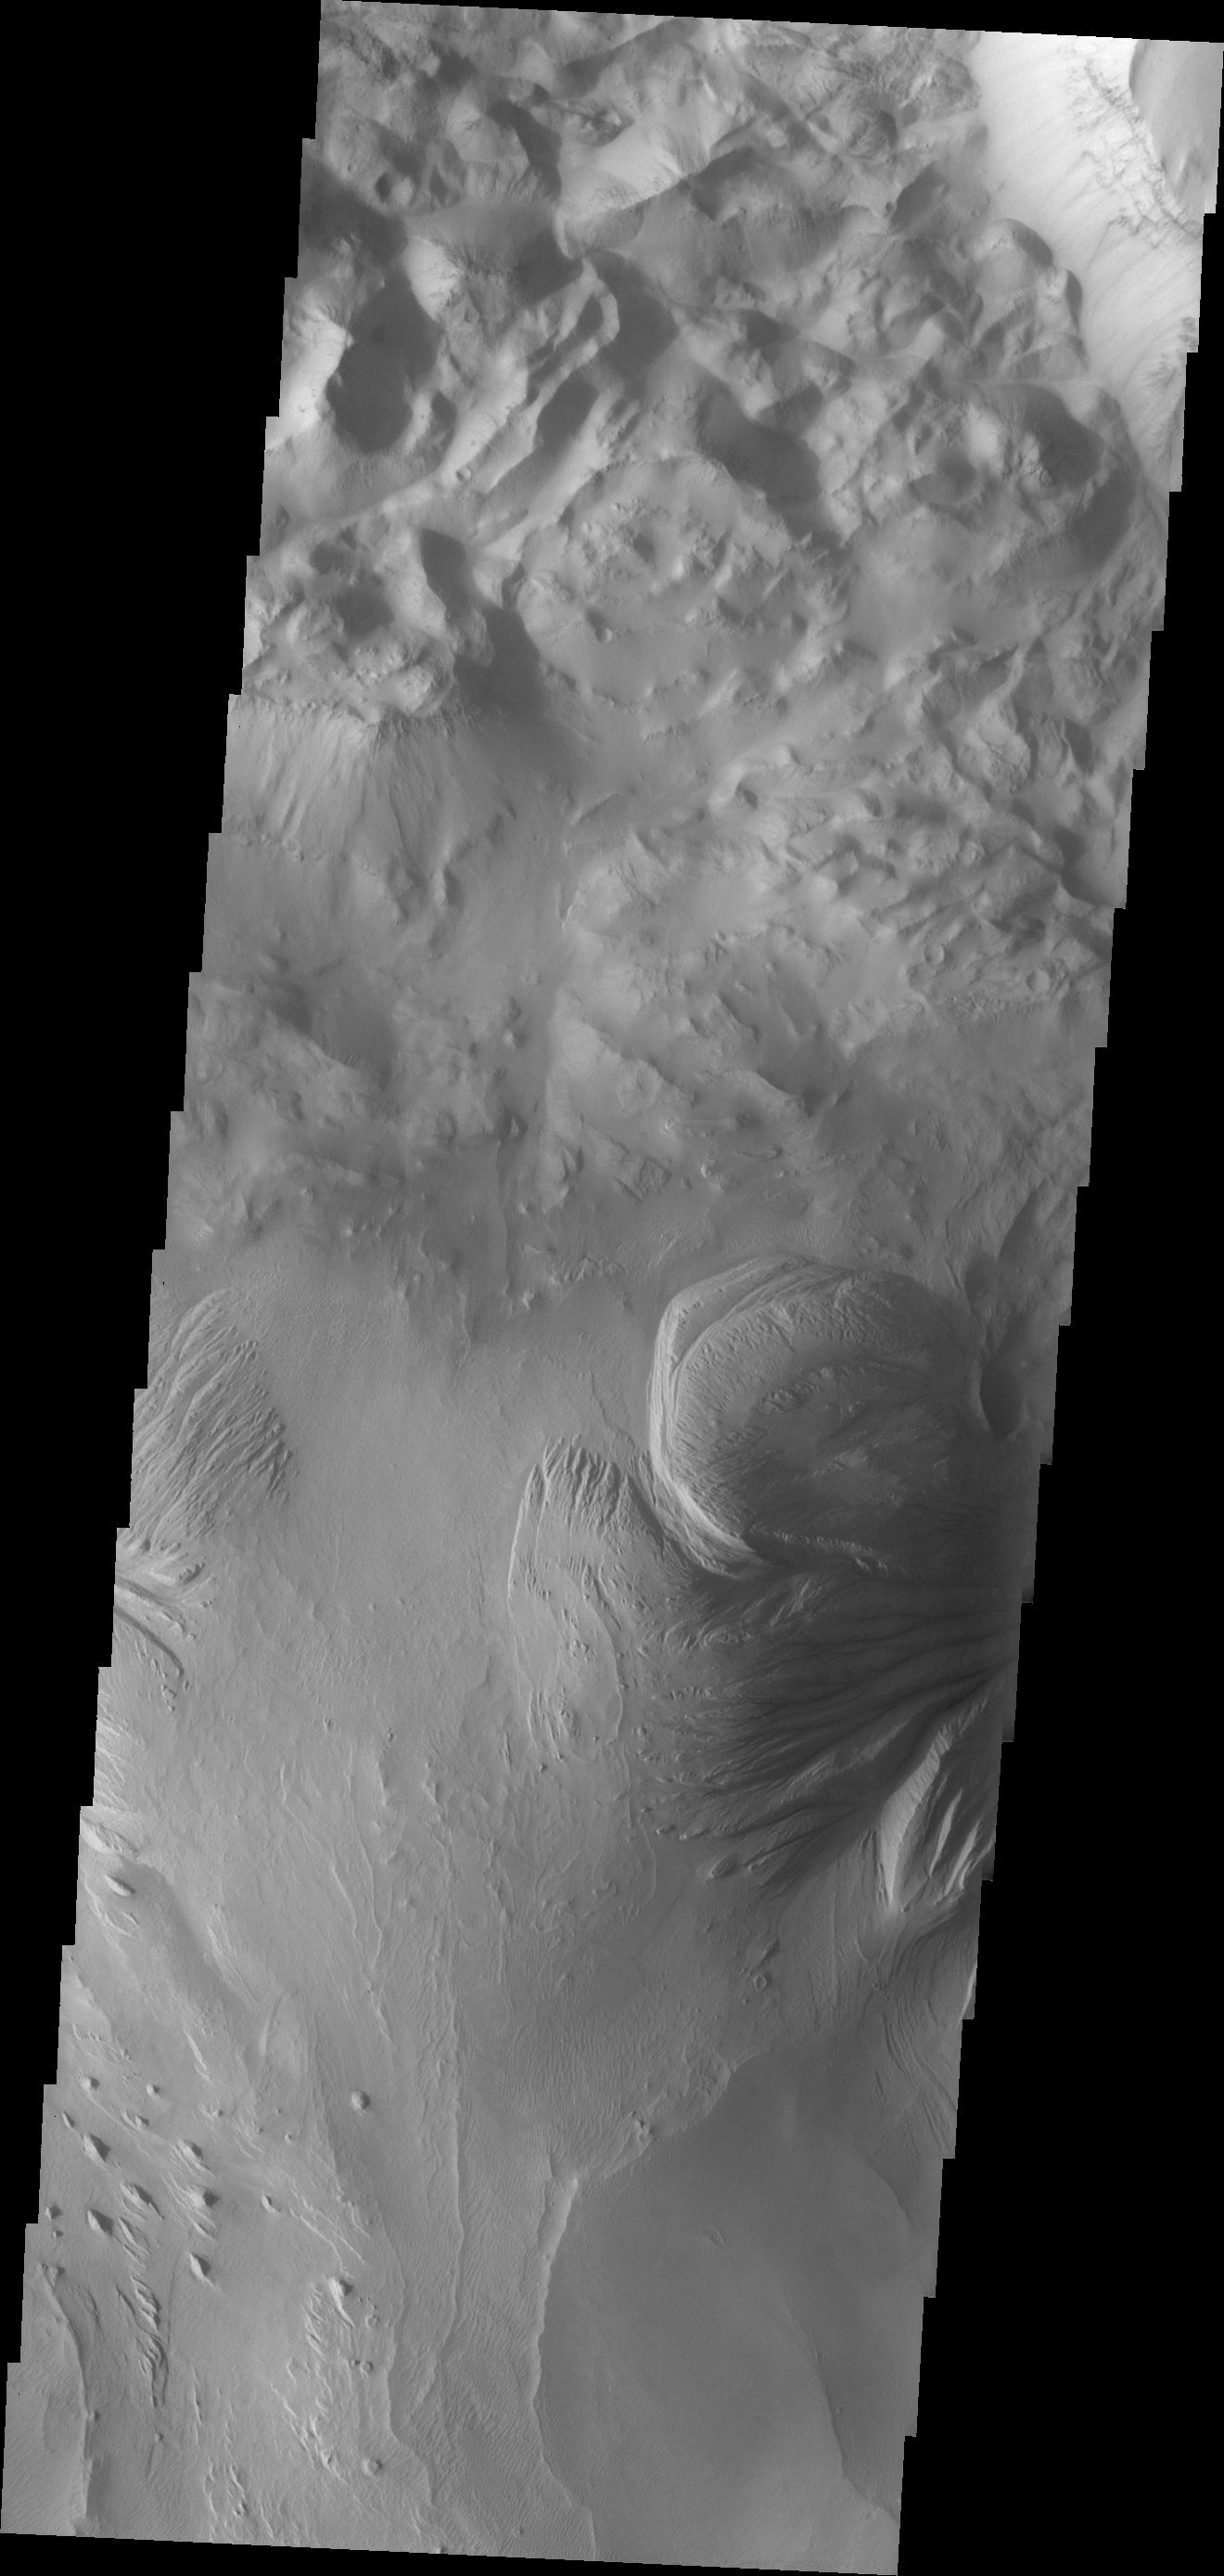

Ophir Chasma

This region of Ophir Chasma contains old landslide deposits and layered deposits. Wind and perhaps water have sculpted the layered deposits.

Image information: VIS instrument. Latitude -3.6N, Longitude 287.5E. 18 meter/pixel resolution.

Please see the THEMIS Data Citation Note for details on crediting THEMIS images.

Note: this THEMIS visual image has not been radiometrically nor geometrically calibrated for this preliminary release. An empirical correction has been performed to remove instrumental effects. A linear shift has been applied in the cross-track and down-track direction to approximate spacecraft and planetary motion. Fully calibrated and geometrically projected images will be released through the Planetary Data System in accordance with Project policies at a later time.

NASA’s Jet Propulsion Laboratory manages the 2001 Mars Odyssey mission for NASA’s Office of Space Science, Washington, D.C. The Thermal Emission Imaging System (THEMIS) was developed by Arizona State University, Tempe, in collaboration with Raytheon Santa Barbara Remote Sensing. The THEMIS investigation is led by Dr. Philip Christensen at Arizona State University. Lockheed Martin Astronautics, Denver, is the prime contractor for the Odyssey project, and developed and built the orbiter. Mission operations are conducted jointly from Lockheed Martin and from JPL, a division of the California Institute of Technology in Pasadena.

Credit: NASA/JPL/ASU